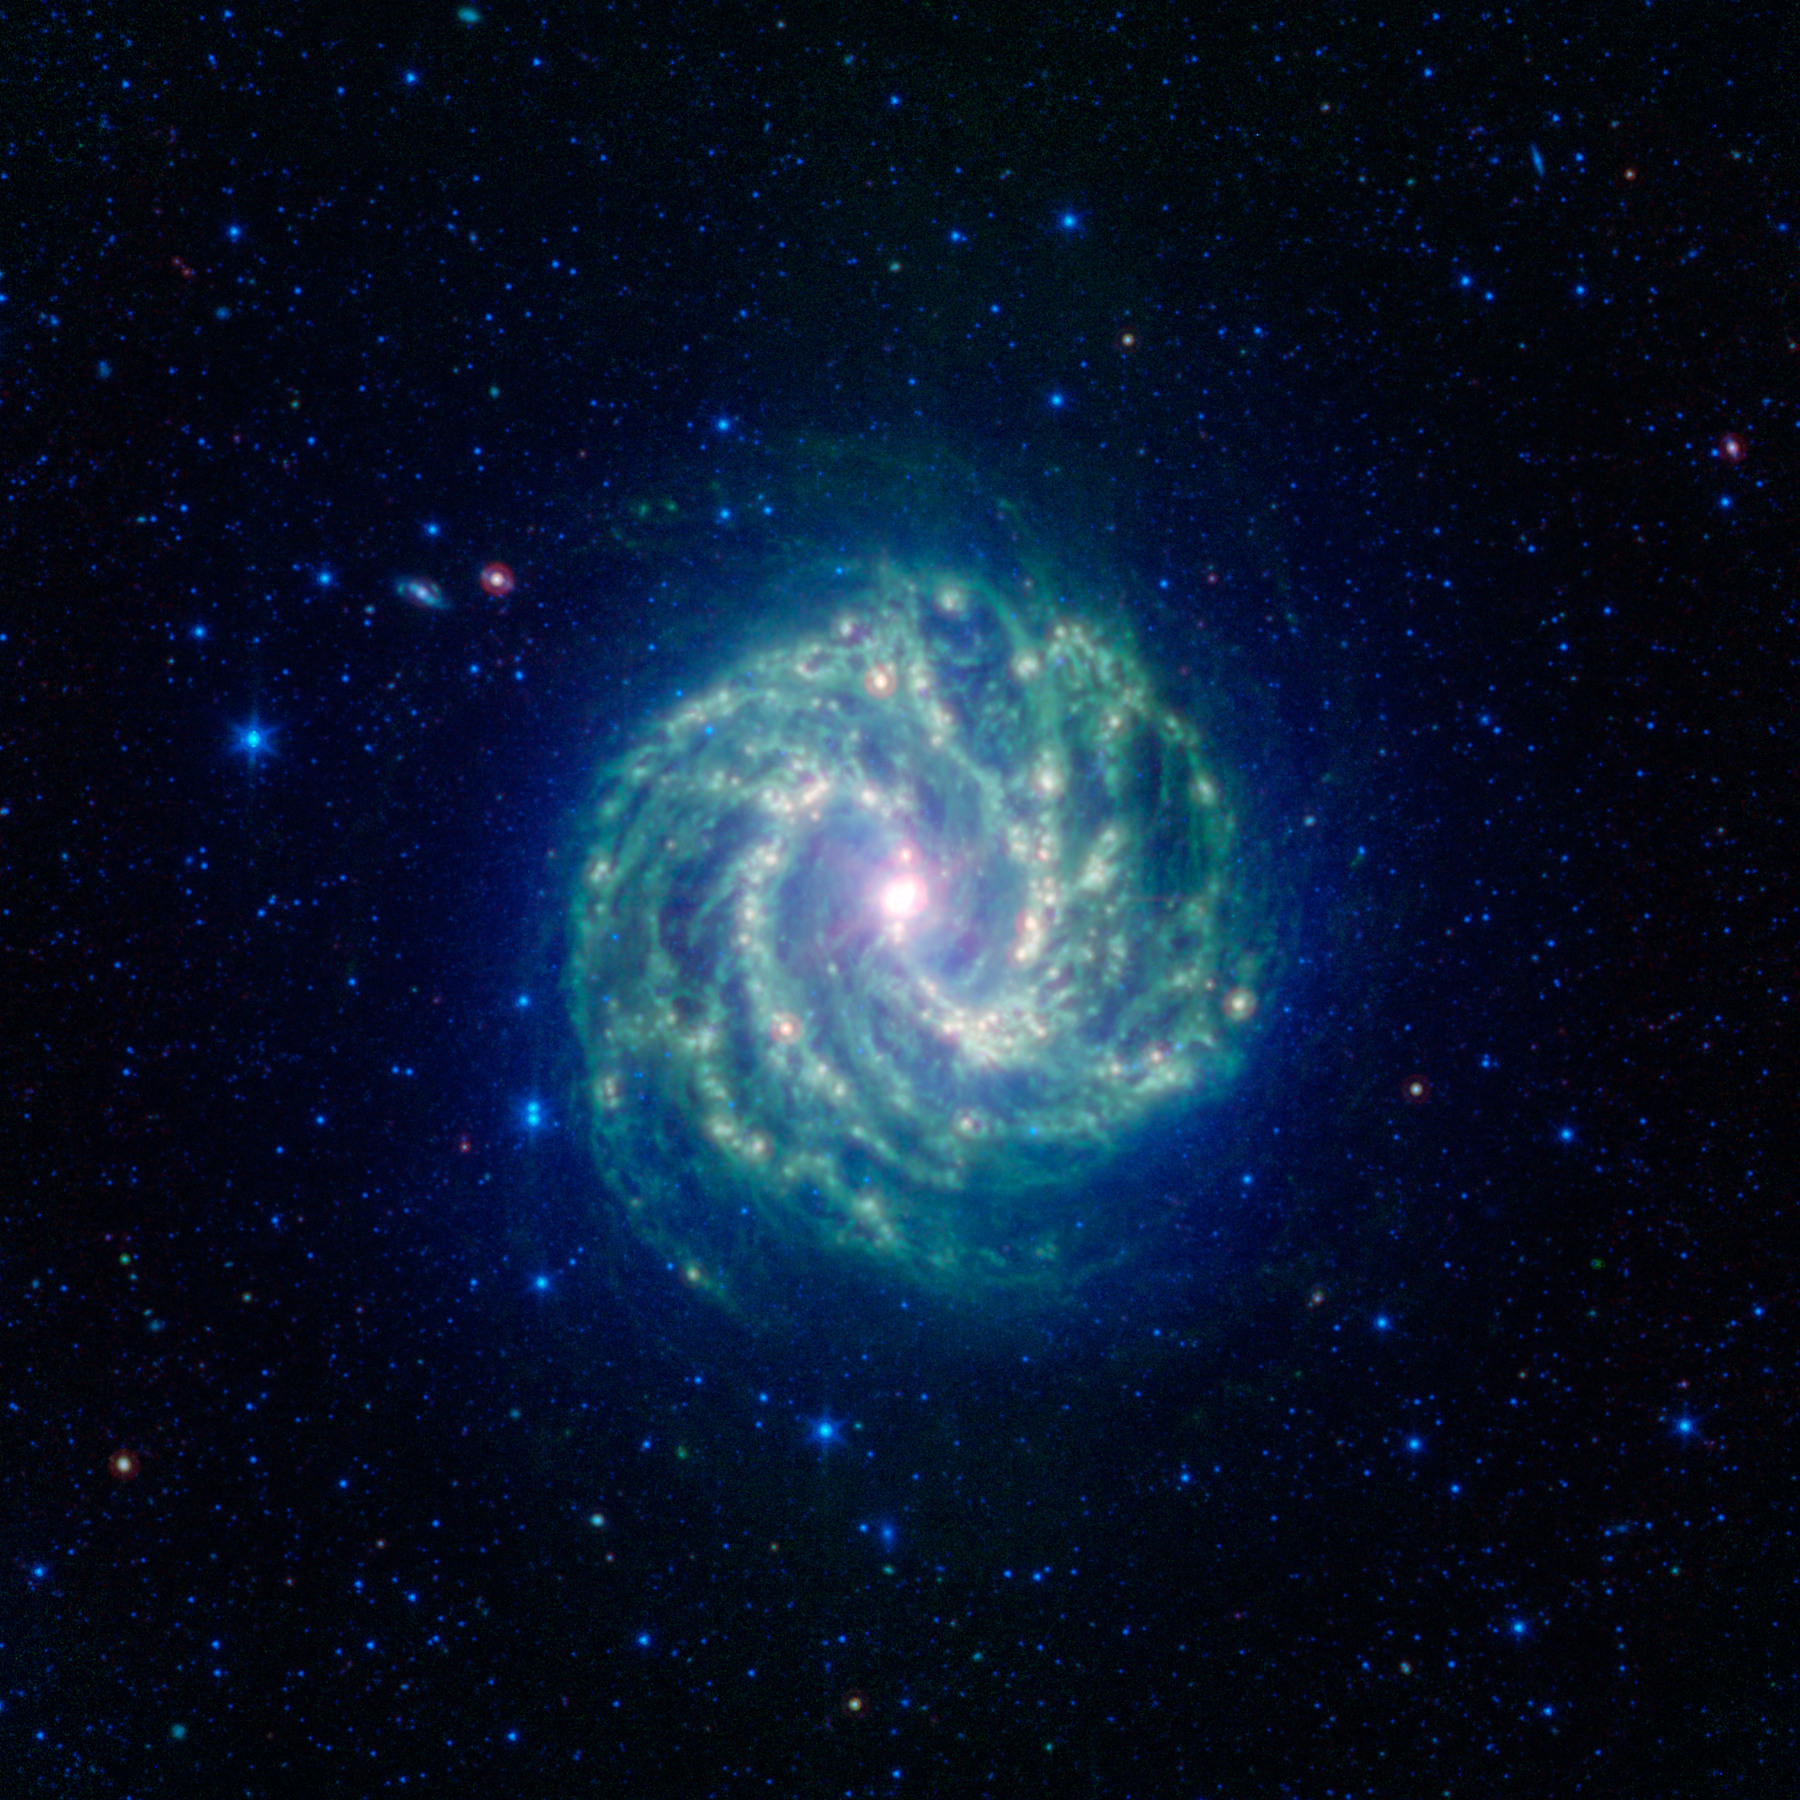

A Dusty View of Milky Ways Smaller Cousin

This spectacular spiral galaxy is known to astronomers as Messier 83. Colloquially, it is also called the Southern Pinwheel due to its similarity to the more northerly Pinwheel galaxy Messier 101. NASAs Spitzer Space Telescope shows us, in spectacular detail, the infrared structure of what many think of as our own Milky Way galaxys smaller cousin.

Living in the middle of the Milky Ways disk, we see our galaxy only from an obstructed vantage point that is both inside-out and edge-on. We see Messier 83 nearly face-on, giving us a chance to really map out its disk in great detail. This information helps astronomers figure out what our own galaxy would look like if we could warp out to a better vantage point.

Like the Milky Way, Messier 83 is classified as a barred spiral galaxy due to the bar-like pattern of stars that run through its center. This bar region is more interesting in the infrared since we can also see the open s shaped curve of dust (green) cutting through the more linear stellar bar (blue).

This arc of inner dust connects up with the more tightly wound spiral arms in the outer disk, seen here as bright green-red ridges. Some of the hottest regions of star formation show up as reddish-white dots along the spiral arms, with the most vigorous star formation happening in the galaxys center. Between the main spiral arms we also see a complex webbing of dust that permeates the entire disk.

While Messier 83 is about 15 million light years away, it is actually one of the closest barred spiral galaxies in the sky. This gives astronomers an excellent chance to study a galaxy that, although half as big, seems very similar in structure to our own Milky Way galaxy.

Infrared light with wavelengths of 3.6 and 4.5 microns is shown as blue/cyan, showing primarily the glow from starlight. 8 micron light is rendered in green, and 24 micron emission is red, tracing the cooler and warmer components of dust, respectively.

Credit: NASA/JPL-Caltech